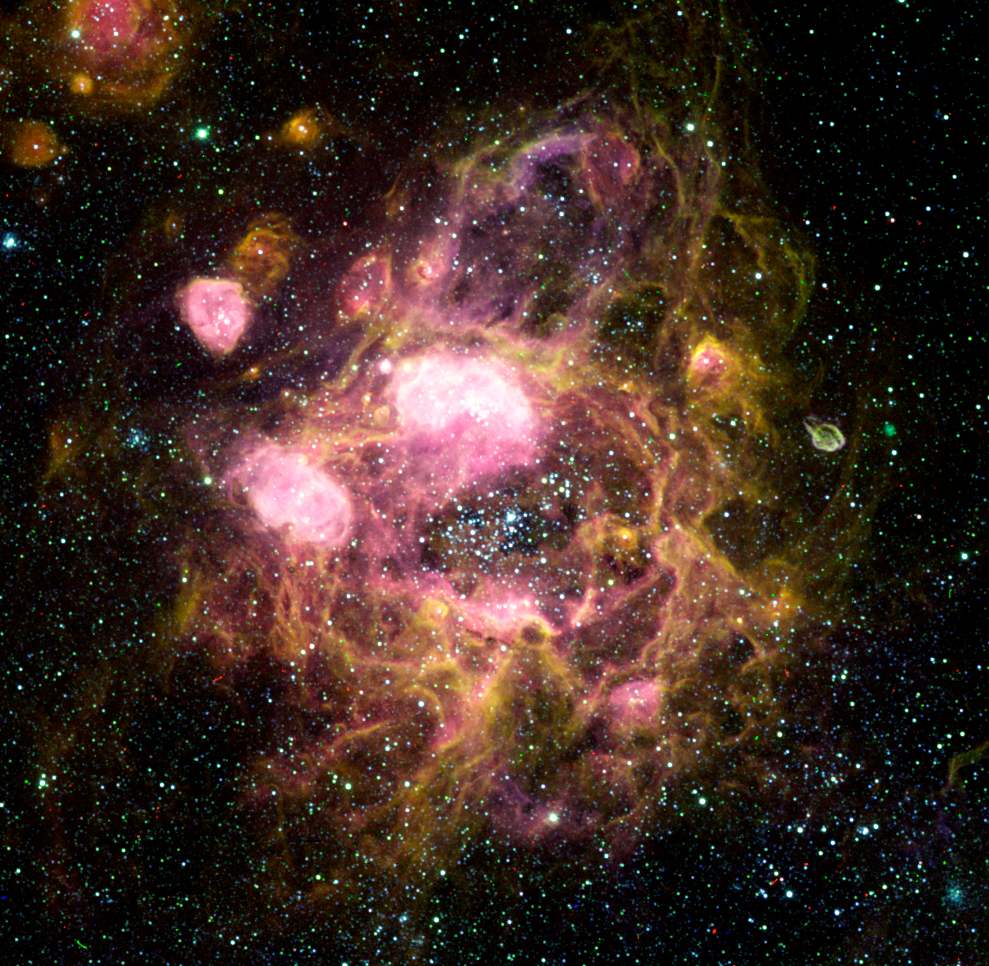

Ground-Based Image of LMC N11

An image of N11 in the Large Magellanic Cloud, taken with the Curtis Schmidt telescope at Cerro Tololo Interamerican Observatory (CTIO) as part of the Magellanic Clouds Emission-Line Survey (MCELS). These data were taken by CTIO astronomical observers, Claudio Aguilera, Sean Points, and Chris Smith, who is also the lead investigator of the MCELS project.

This color image was produced using three separate exposures taken in hydrogen, sulfur and oxygen bandpasses. The green outline indicates the extent of the image made by Hubble.

Credit: NASA; C. Aguilera, S. Points, and C. Smith (CTIO); and Z. Levay (STScI)